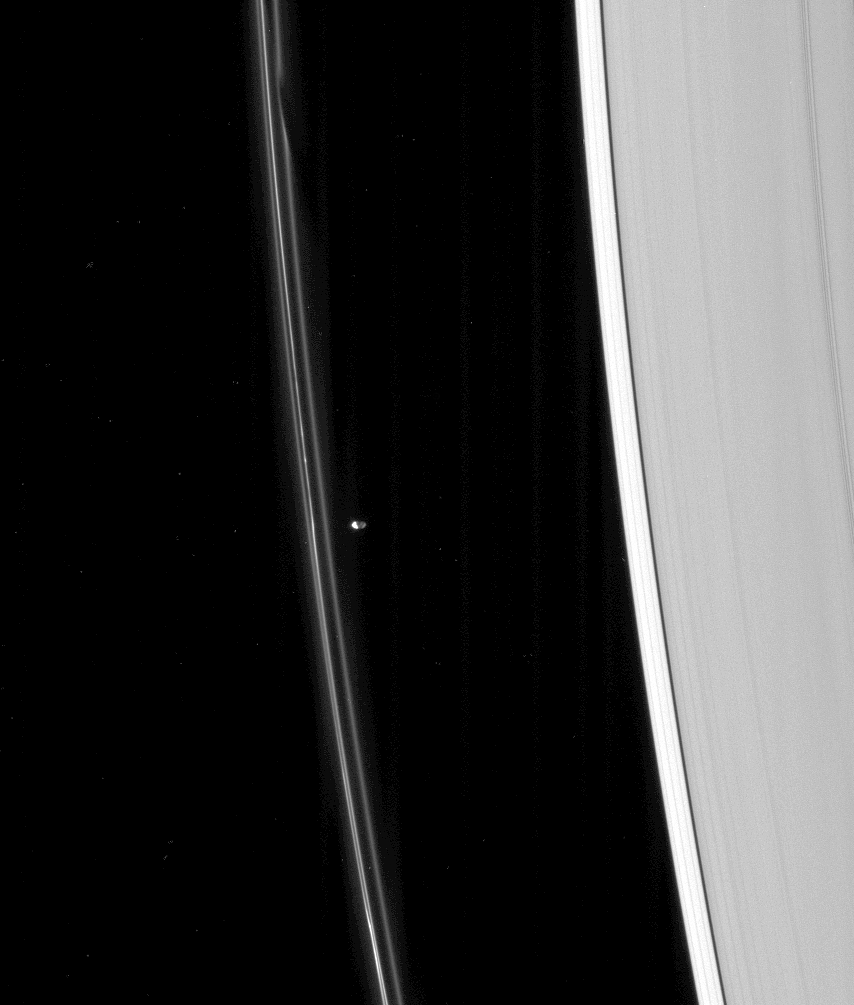

Shifting Strands

The shepherd moon Prometheus is lit partly by reflected light from Saturn as it lurks near the heavily perturbed F ring.

The left side of Prometheus (102 kilometers, or 63 miles across) is overexposed by the blinding Sun, but hints of craters can be seen on the Saturn-lit side.

This view looks toward the unlit side of the rings from about 52 degrees above the ringplane.

The image was taken in visible light with the Cassini spacecraft narrow-angle camera on March 16, 2007 at a distance of approximately 1.8 million kilometers (1.1 million miles) from Prometheus. Image scale is 11 kilometers (7 miles) per pixel.

The Cassini-Huygens mission is a cooperative project of NASA, the European Space Agency and the Italian Space Agency. The Jet Propulsion Laboratory, a division of the California Institute of Technology in Pasadena, manages the mission for NASA’s Science Mission Directorate, Washington, D.C. The Cassini orbiter and its two onboard cameras were designed, developed and assembled at JPL. The imaging operations center is based at the Space Science Institute in Boulder, Colo.

Credit: NASA/JPL/Space Science Institute